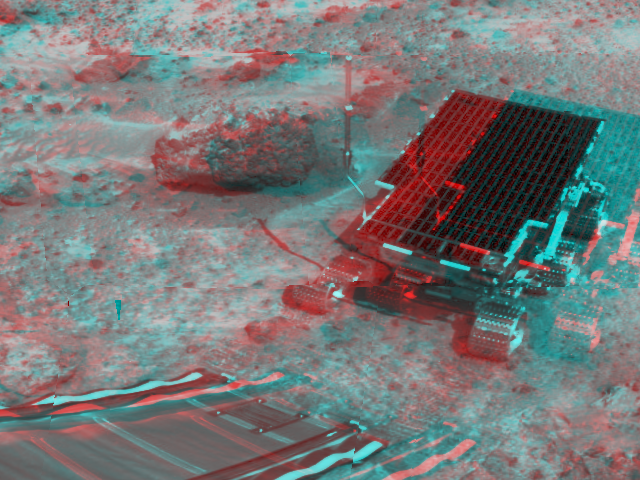

Sojourner near Barnacle Bill – 3-D

At right, Sojourner has traveled off the lander’s rear ramp and onto the surface of Mars. 3D glasses are necessary to identify surface detail. The rock Barnacle Bill and the rear ramp is to the left of Sojourner.

The image was taken by the Imager for Mars Pathfinder (IMP) on Sol 3. The IMP is a stereo imaging system with color capability provided by 24 selectable filters — twelve filters per “eye.

Click below to see the left and right views individually.

Left
Right
Photojournal note: Sojourner spent 83 days of a planned seven-day mission exploring the Martian terrain, acquiring images, and taking chemical, atmospheric and other measurements. The final data transmission received from Pathfinder was at 10:23 UTC on September 27, 1997. Although mission managers tried to restore full communications during the following five months, the successful mission was terminated on March 10, 1998.

Credit: NASA/JPL